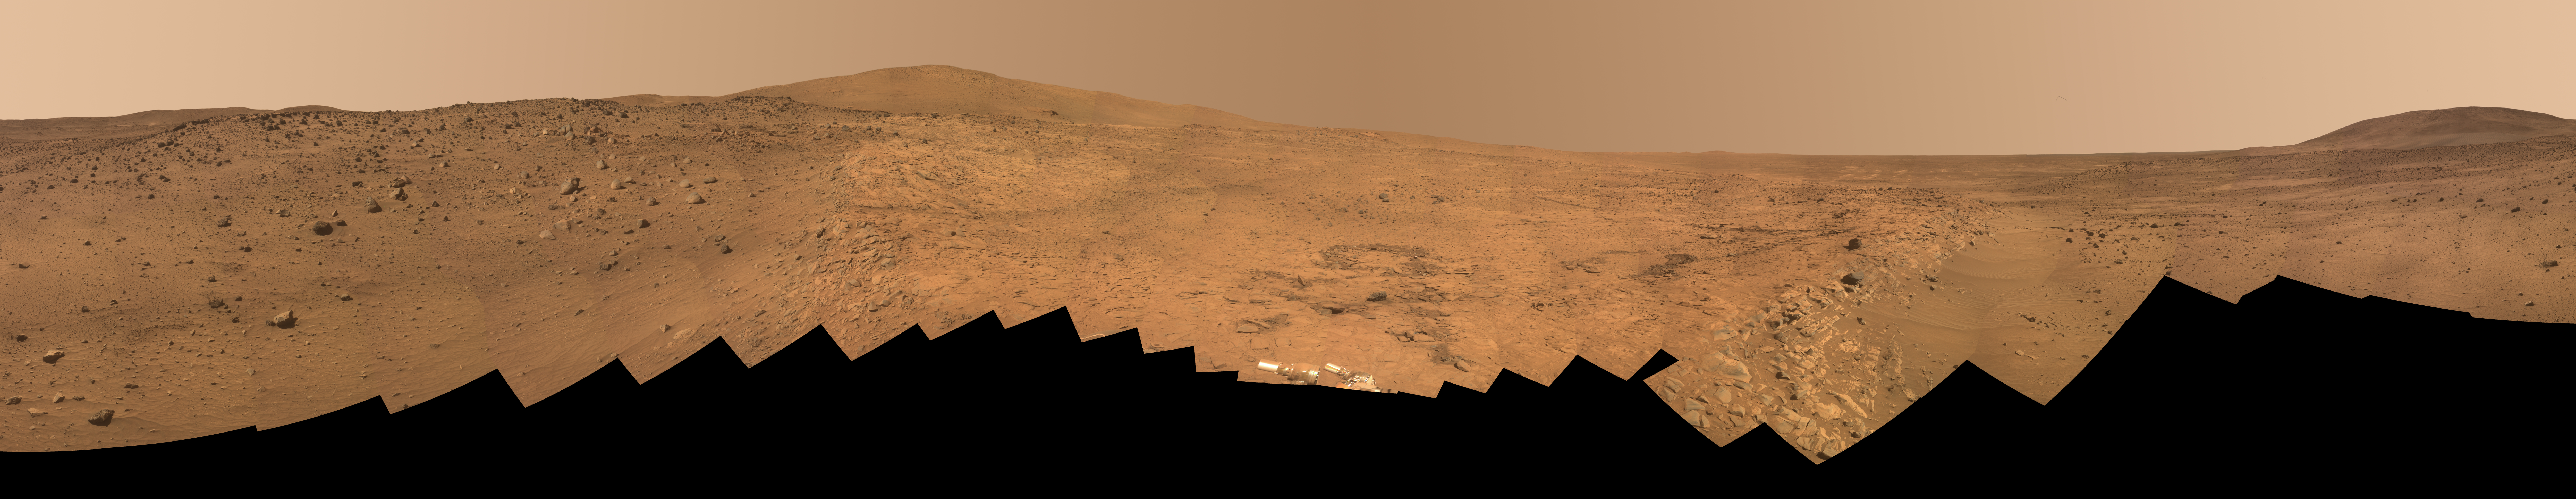

Full-Circle ‘Bonestell’ Panorama from Spirit

Annotated Version

This 360-degree panorama shows the vista from the location where NASA’s Mars Exploration Rover Spirit has spent its third Martian southern-hemisphere winter inside Mars’ Gusev Crater. The rover’s overwintering location is on the northern edge of a low plateau informally called “Home Plate,” which is about 80 meters or 260 feet in diameter.

This view combines 246 different exposures taken with Spirit’s panoramic camera (Pancam)—82 pointings, with three filters at each pointing. Spirit took the first of these frames during the mission’s 1,477th Martian day, or sol, (February 28, 2008) two weeks after the rover made its last move to reach the location where it would stop driving for the winter. Solar energy at Gusev Crater is so limited during the Martian winter that Spirit does not generate enough electricity to drive, nor even enough to take many images per day. The last frame for this mosaic was taken on Sol 1691 (October 5, 2008). Spirit began moving again on Sol 1709 (October 23, 2008), inching uphill to adjust the angle of its solar panels for the last portion of the winter.

The hill on the horizon at far right is Husband Hill, to the north. Spirit acquired a 360-degree panorama (see PIA03610) from the summit of Husband Hill during August 2005). The hill dominating the left portion of the image is McCool Hill. Husband and McCool hills are two of the seven principal hills in the Columbia Hills range within Gusev Crater. Home Plate is in the inner basin of the range.

The northwestern edge of Home Plate is visible in the right foreground. The blockier, more sharply shadowed texture there is layered sandstone whose layering is tilted inward toward the edge of the Home Plate platform. The northeastern edge of Home Plate is visible in the left foreground. Spirit first climbed onto Home Plate on that region, in early 2006.

Rover tracks from driving by Spirit are visible on Home Plate in the center and right of the image. These were made during Spirit’s second exploration on top of the plateau, which began when Spirit climbed onto the southern edge of Home Plate in September 2007.

In the center foreground, the turret of tools at the end of Spirit’s robotic arm appears in duplicate because the arm was repositioned between the days when the images making up that part of the mosaic were taken. On the horizon above the turret, to the south, is a small hill capped with a light-toned outcrop. This hill is called “Von Braun,” and it is a possible destination for Spirit during the upcoming Martian southern-hemisphere summer. The flat horizon in the right-hand portion of the panorama is the basaltic plain onto which Spirit landed on January 4, 2004 (Universal Time; January 3, 2004, Pacific Standard Time).

This is an approximate true-color, red-green-blue composite panorama generated from images taken through the Pancam’s 600-nanometer, 530-nanometer and 480-nanometer filters. This “natural color” view is the rover team’s best estimate of what the scene would look like if we were there and able to see it with our own eyes.

Credit: NASA/JPL/Cornell University